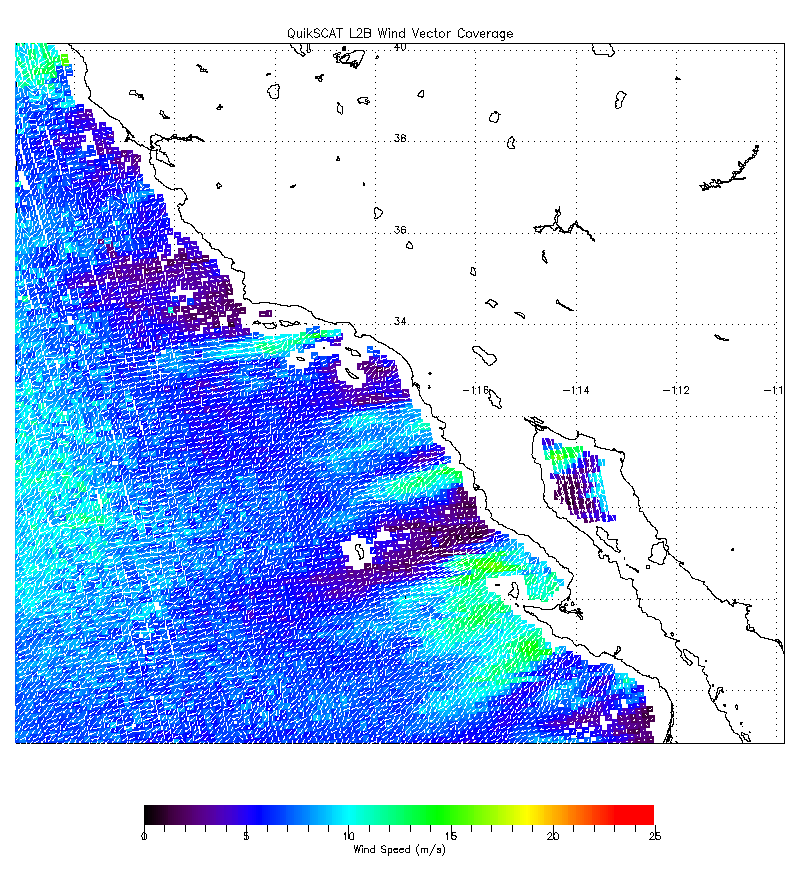

NASA’s QuikScat Maps Southern California’s Destructive Santa Ana Winds

The scope and extent of the strong Santa Ana wind event in Southern California the week of Oct. 21, 2007, is visible in this image from NASA’s QuikScat satellite. The image, obtained at about 7 a.m. October 22, depicts the wind speed (colors) and direction (white arrows) of the strong winds blowing offshore from Southern and Baja California. Higher wind speeds are depicted in green.

QuikScat, managed by JPL, measures ocean surface wind/stress by sending radar pulses to the surface and measuring the strength of the signals returned.

QuikScat Background
NASA’s Quick Scatterometer (QuikScat spacecraft was launched from Vandenberg Air Force Base, California on June 19, 1999. QuikScat carries the SeaWinds scatterometer, a specialized microwave radar that measures near-surface wind speed and direction under all weather and cloud conditions over the Earth’s oceans.

Credit: NASA/JPL